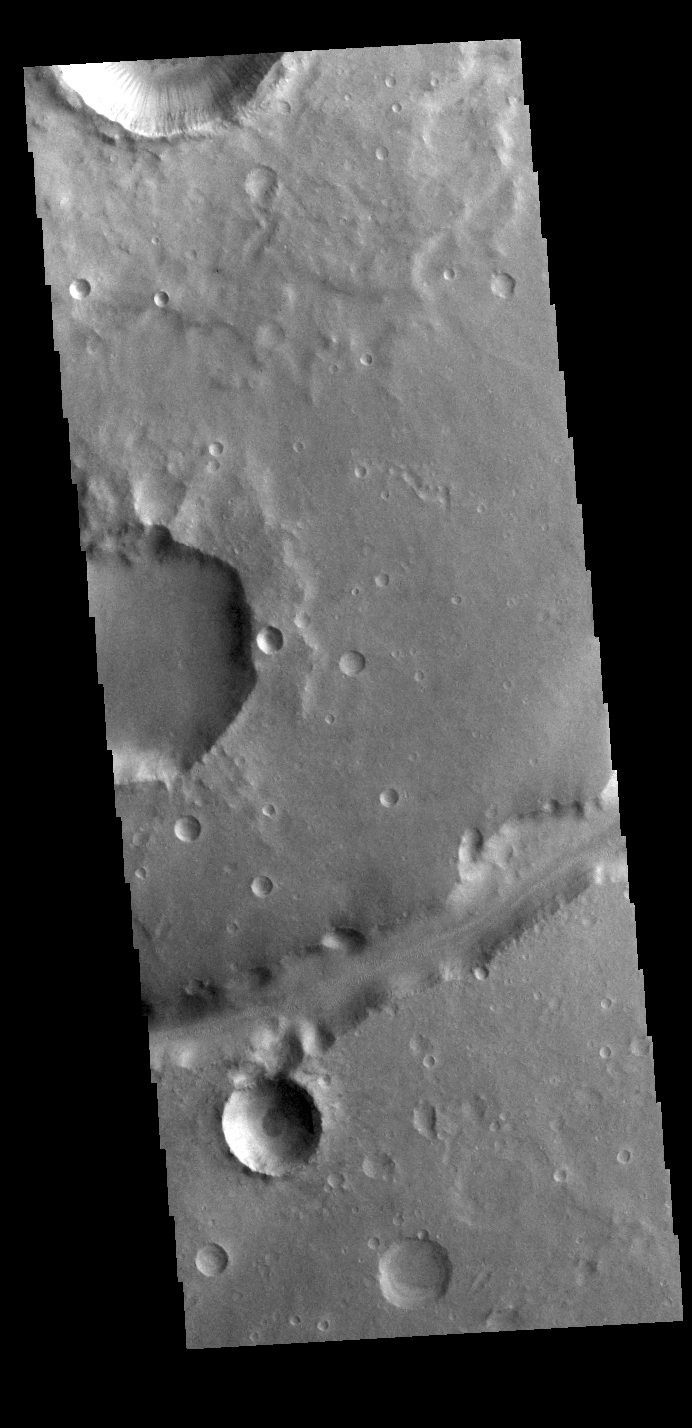

Nanedi Valles

Today’s VIS image shows a small portion of Nanedi Valles. This channel is located in Xanthe Terra.

Credit: NASA/JPL-Caltech/ASU